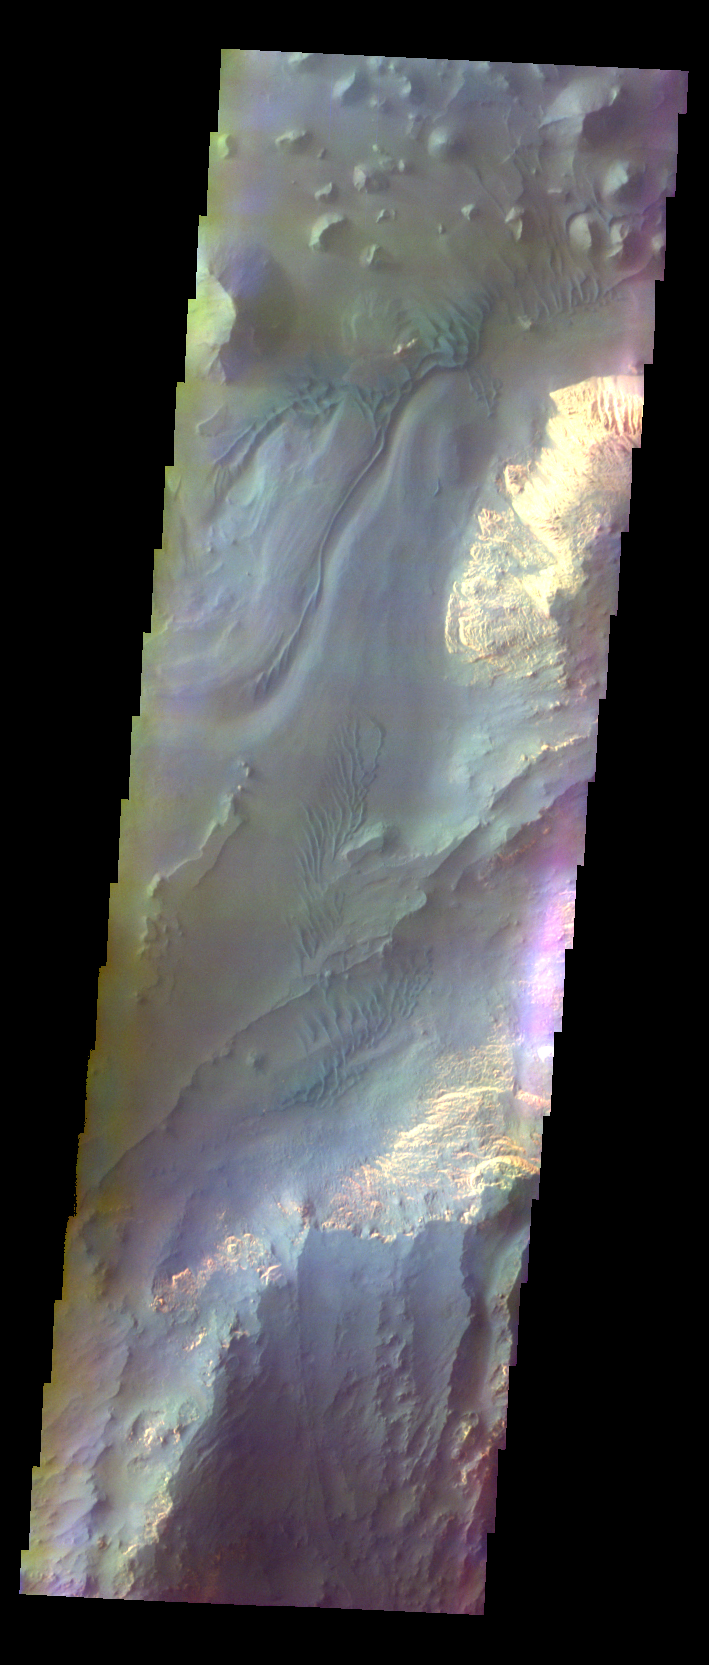

Capri Mensa – False Color

The THEMIS VIS camera contains 5 filters. The data from different filters can be combined in multiple ways to create a false color image. These false color images may reveal subtle variations of the surface not easily identified in a single band image. Today’s false color image shows part of Capri Mensa. Elevations drop from the bottom of the image to the top. The materials that are blueish in the image are moving down slope and forming dunes.

Credit: NASA/JPL-Caltech/ASU